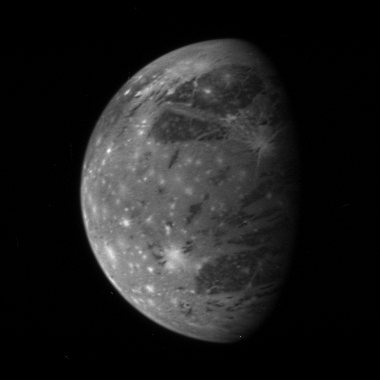

Ganymede

This is New Horizons’ best image of Ganymede, Jupiter’s largest moon, taken with the spacecraft’s Long Range Reconnaissance Imager (LORRI) camera at 10:01 Universal Time on February 27 from a range of 3.5 million kilometers (2.2 million miles). The longitude of the disk center is 38 degrees West and the image scale is 17 kilometers (11 miles) per pixel. Dark patches of ancient terrain are broken up by swaths of brighter, younger material, and the entire icy surface is peppered by more recent impact craters that have splashed fresh, bright ice across the surface.

With a diameter of 5,268 kilometers (3.273 miles), Ganymede is the largest satellite in the solar system.

This is one of a handful of Jupiter system images already returned by New Horizons during its close approach to Jupiter. Most of the data being gathered by the spacecraft are stored onboard and will be downlinked to Earth during March and April 2007.

Credit: NASA/Johns Hopkins University Applied Physics Laboratory/Southwest Research Institute